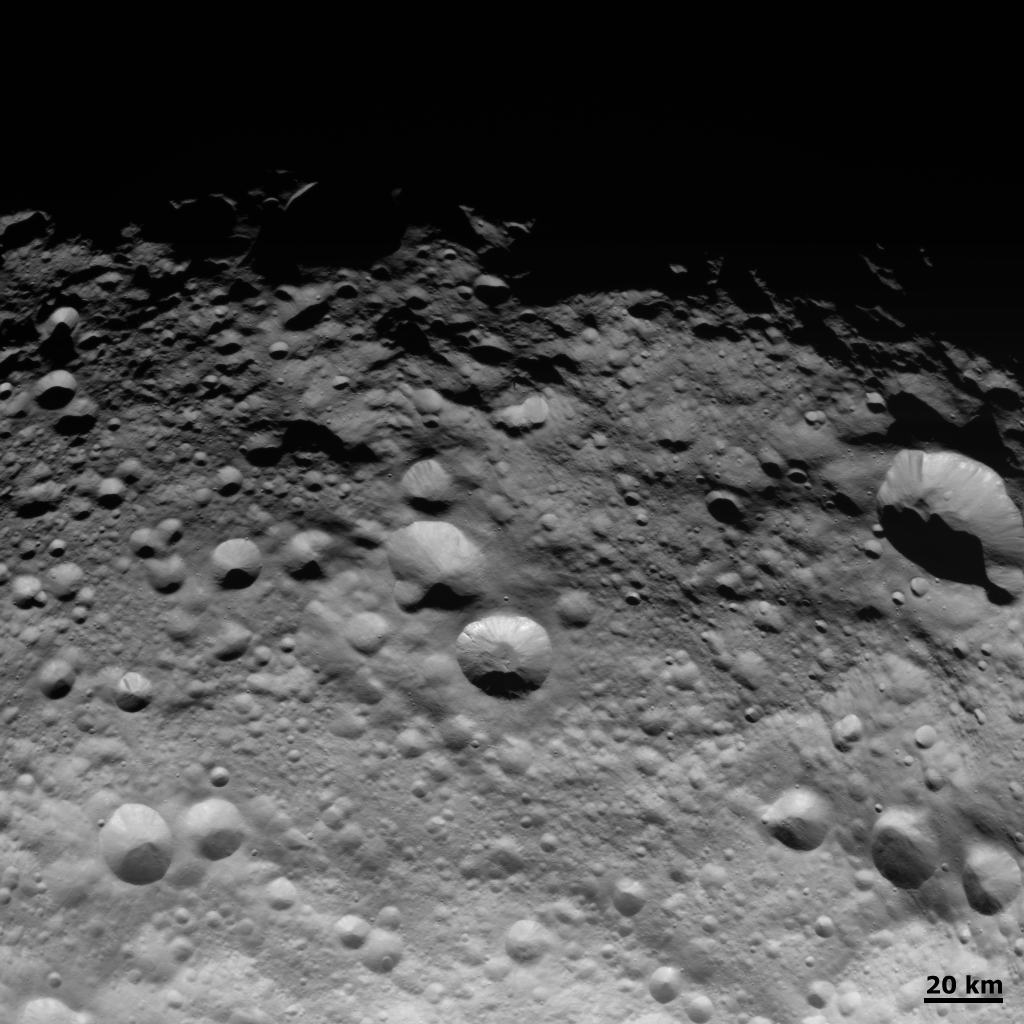

Dense Region of Impact Craters

NASA’s Dawn spacecraft obtained this image of the giant asteroid Vesta with its framing camera on Aug. 14 2011. This image was taken through the camera’s clear filter. The image has a resolution of about 260 meters per pixel.

The Dawn mission to Vesta and Ceres is managed by NASA’s Jet Propulsion Laboratory, a division of the California Institute of Technology in Pasadena, for NASA’s Science Mission Directorate, Washington. UCLA is responsible for overall Dawn mission science. The Dawn framing cameras were developed and built under the leadership of the Max Planck Institute for Solar System Research, Katlenburg-Lindau, Germany, with significant contributions by DLR German Aerospace Center, Institute of Planetary Research, Berlin, and in coordination with the Institute of Computer and Communication Network Engineering, Braunschweig. The Framing Camera project is funded by the Max Planck Society, DLR, and NASA/JPL.

Credit: NASA/JPL-Caltech/UCLA/MPS/DLR/IDA